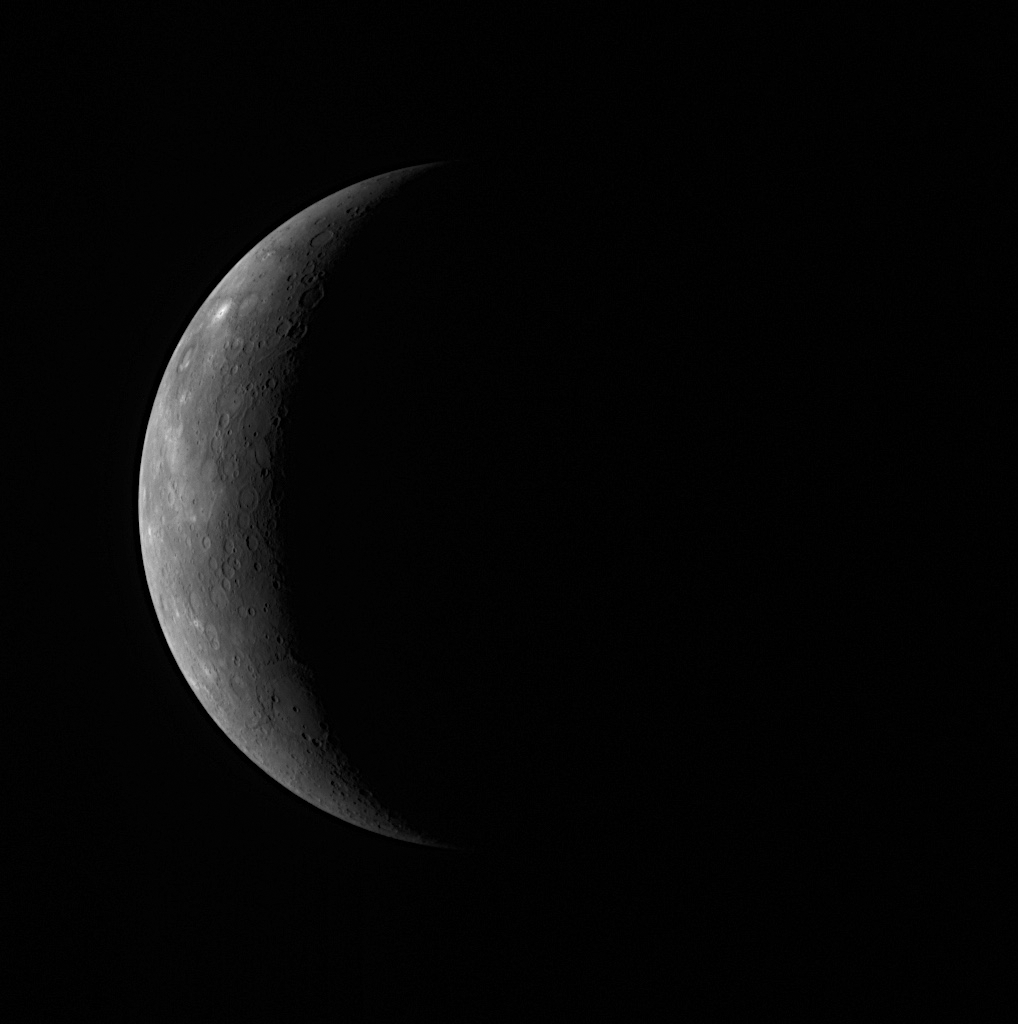

Exploring Mercury’s Newly Seen Surface and Waiting for More

Earlier today, at 4:40 am EDT, MESSENGER passed a mere 200 kilometers (124 miles) above Mercury’s surface for its closest approach to the planet during the mission’s second Mercury flyby. Now, the spacecraft is speeding away from Mercury, acquiring science observations as it goes. The planned flyby science observations continue for about 20 hours following closest approach, and only after the completion of all science observations will the data be transmitted to Earth. For the moment, the MESSENGER team waits.

However, scientists on the team are already eagerly exploring the optical navigation images acquired just prior to the flyby. Shown here is a NAC image from the eighth and final optical navigation image set, taken about 14.5 hours before the flyby’s closest approach; Mercury appears as a thin sunlit crescent. Though much of Mercury is in darkness in this image, the visible portion had never been seen by spacecraft before. This portion of Mercury’s surface was not viewed during any of Mariner 10’s three flybys or during MESSENGER’s first flyby earlier this year. The newly imaged terrain shows a wide range of geologic features. Near the northern limb of the planet, extensive smooth plains, possibly volcanic in origin, are identified. A nearby crater is the brightest feature visible in the image, suggesting a relatively young age. This bright crater is consistent with a bright feature seen in Earth-based telescopic observations. In the southern region, a large basin is seen with a smooth floor, likely also a product of volcanism. A large scarp that appears to cut through this basin may have formed as Mercury cooled and contracted.

Many more features in this image have also captured the MESSENGER team’s interest. Hints of ridges and scarps are barely discernible near the terminator, and a crater near the limb suggests the presence of intriguing dark and light materials. With the comparatively low resolution of this image, any insight that can be gained into these areas is limited. But that limitation will not last long. After all, this is just an optical navigation image. Early this morning, MESSENGER acquired a NAC mosaic of this same area with a resolution ten times higher! As the first images from the flyby begin to arrive early Tuesday morning, the MESSENGER team will see these features in great detail as well as other large expanses of Mercury not yet viewed by spacecraft.

Date Acquired: October 5, 2008
Image Mission Elapsed Time (MET): 131717310
Instrument: Narrow Angle Camera (NAC) of the Mercury Dual Imaging System (MDIS)
Resolution: 7 kilometers/pixel (4 miles/pixel)
Scale: Mercury’s diameter is 4880 kilometers (3030 miles)
Spacecraft Altitude: 270,000 kilometers (170,000 miles)
Sub-spacecraft Latitude and Longitude: 1.6°N, 129.8°E

These images are from MESSENGER, a NASA Discovery mission to conduct the first orbital study of the innermost planet, Mercury. For information regarding the use of images, see the MESSENGER image use policy.

Credit: NASA/Johns Hopkins University Applied Physics Laboratory/Carnegie Institution of Washington